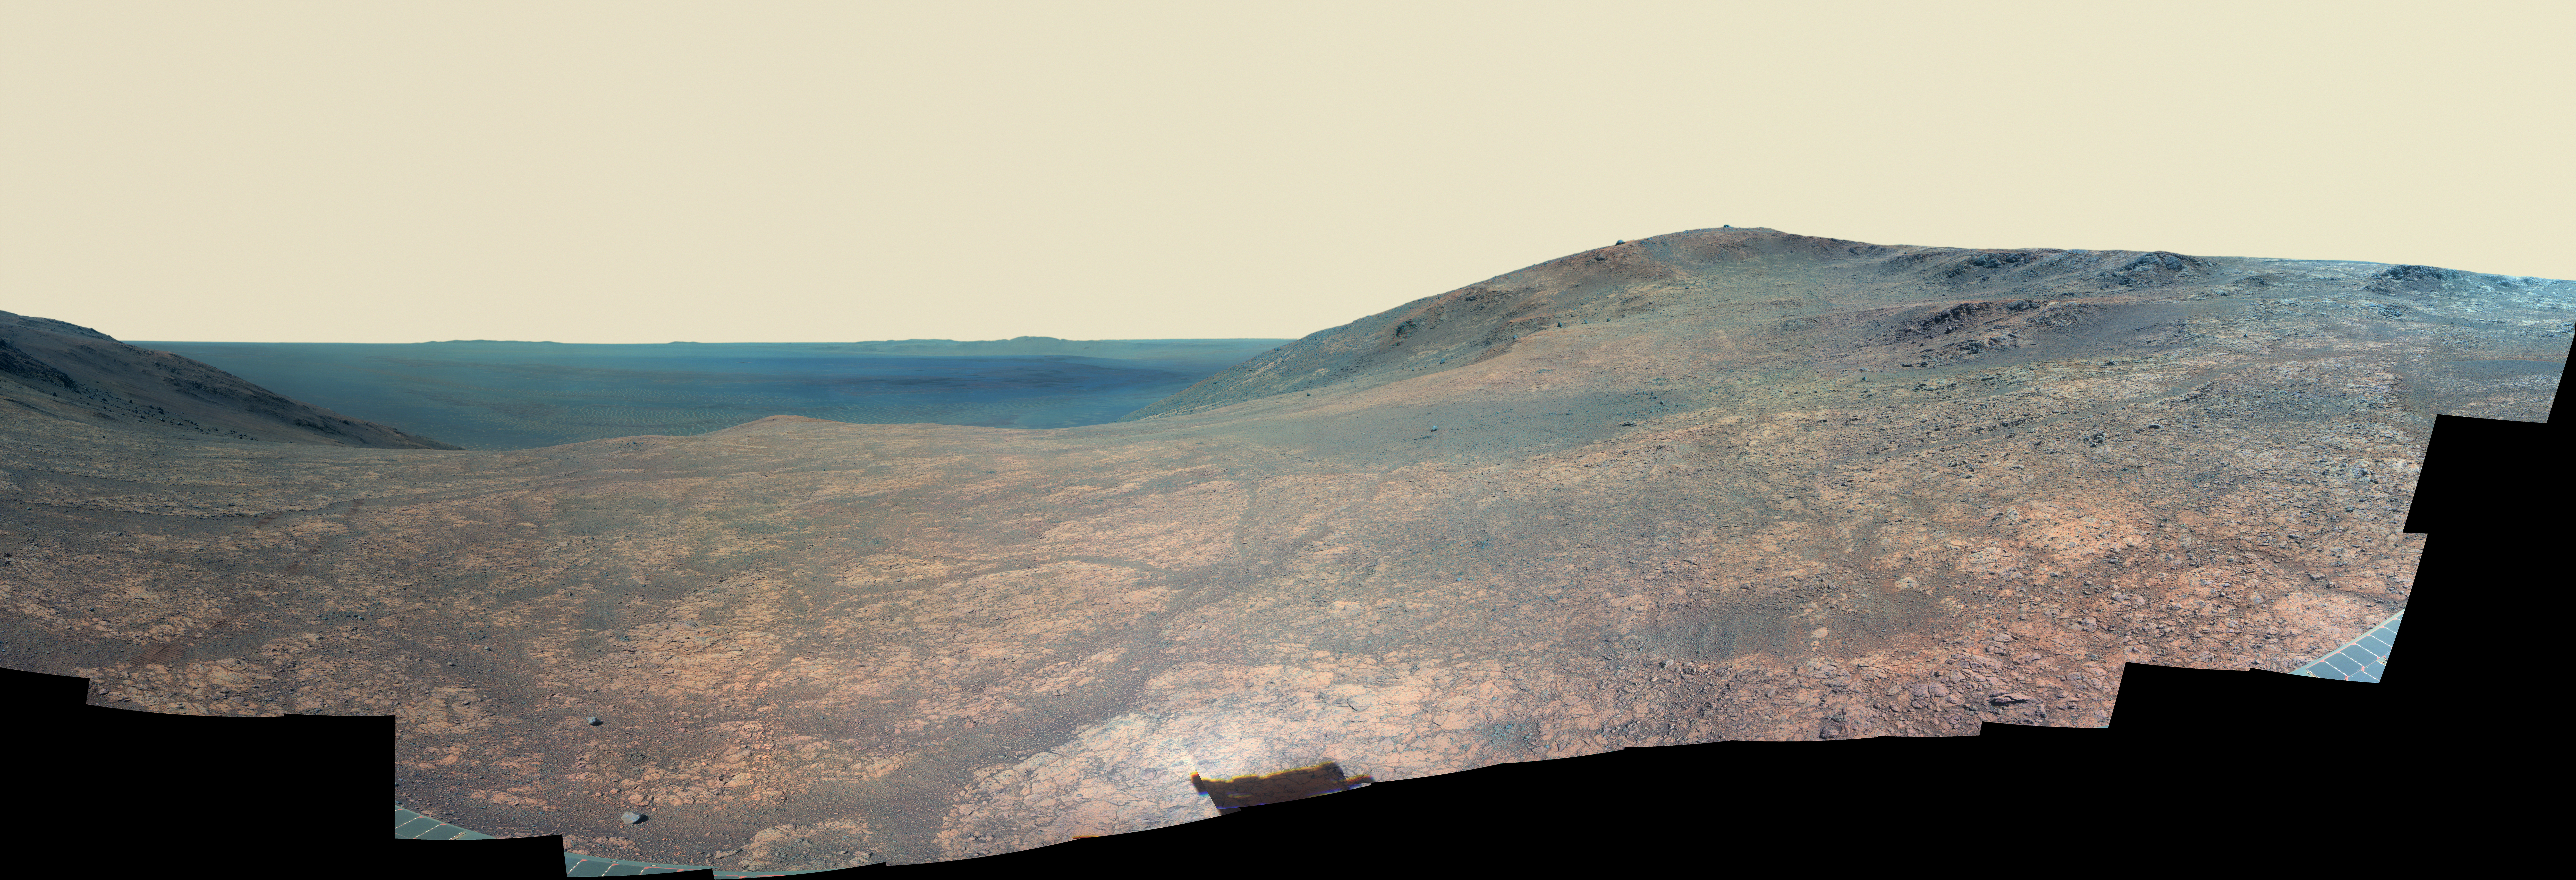

Mars Rover Opportunity’s Panorama of ‘Marathon Valley’ (Enhanced Color)

“Marathon Valley” on Mars opens northeastward to a view across the floor of Endeavour Crater in this scene from the panoramic camera (Pancam) of NASA’s Mars Exploration Rover Opportunity. In this version of the scene the landscape is presented in enhanced color to make differences in surface materials more easily visible.

The panorama merges multiple Pancam exposures taken during the period April 16 through May 15, 2016, corresponding to sols (Martian days) 4,347 through 4,375 of Opportunity’s work on Mars. It spans from north, at the left, to west-southwest, at the right.

The high point in the right half of the scene is “Knudsen Ridge,” which forms part of the southern edge of Marathon Valley. Portions of the northeastern and eastern rim of Endeavour crater appear on the distant horizon. Endeavour Crater is 14 miles (22 kilometers) in diameter. The fractured texture of Marathon Valley’s floor is visible in the foreground.

The rover team calls this image the mission’s “Sacagawea Panorama,” for the Lemhi Shoshone woman, also commemorated on U.S. dollar coins, whose assistance to the Lewis and Clark expedition helped enable its successes in 1804-1806. Many rocks and other features in Marathon Valley were informally named for members of Lewis and Clark’s “Corps of Discovery” expedition.

Opportunity entered Marathon Valley in July 2015. The valley’s informal name was chosen because Opportunity’s arrival at this point along the western rim of Endeavour Crater coincided closely with the rover surpassing marathon-footrace distance in its total driving odometry since landing on Mars in January 2004. The team’s planned investigations in the valley were nearing completion when the component images for this scene were taken.

JPL manages the Mars Exploration Rover Project for NASA’s Science Mission Directorate in Washington. For more information about Spirit and Opportunity, visit http://marsrovers.jpl.nasa.gov.

Photojournal Note: Also available is the full resolution TIFF file PIA20750_full.tif. This file may be too large to view from a browser; it can be downloaded onto your desktop by right-clicking on the previous link and viewed with image viewing software.

Credit: NASA/JPL-Caltech/Cornell Univ./Arizona State Univ.